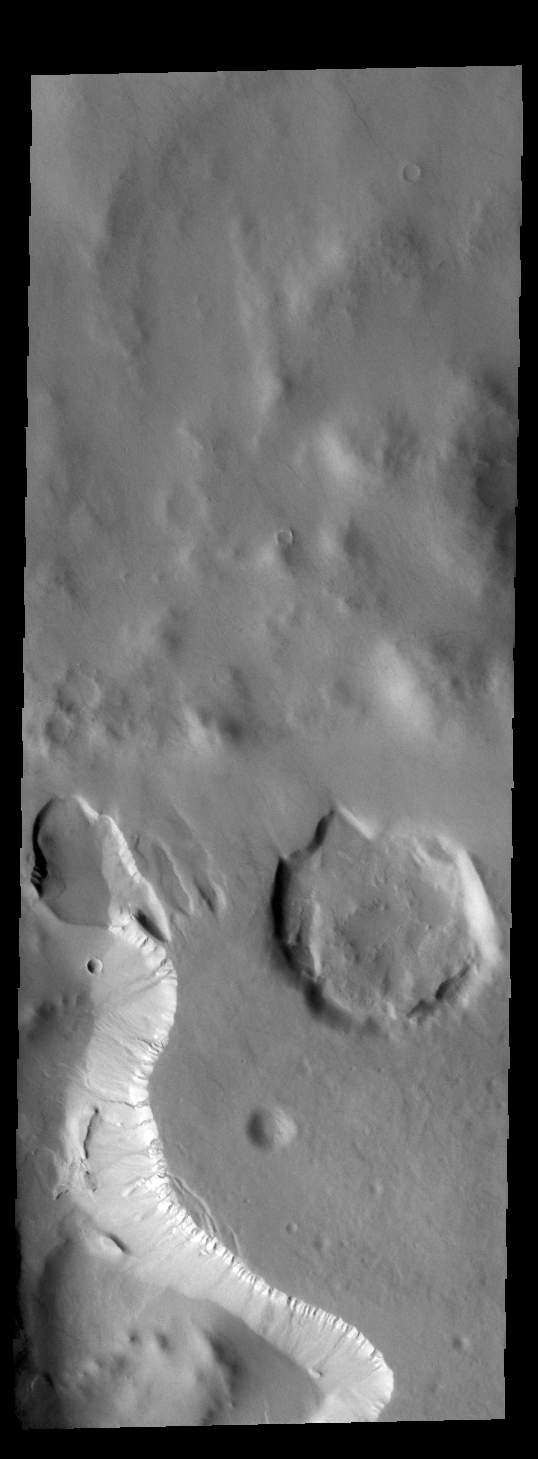

Crater Gullies

Today’s VIS image shows part of an unnamed crater in Noachis Terra. Several craters in the southern hemisphere contain floor fill that has subsequently been eroded to form depressions in the fill material. Many depressions of this type are parallel to the crater wall. Other depressions are located in the center of the crater and are relatively linear. This crater depression is of the second type. Several gullies are visible on the side of the depression at the bottom of the image.

Credit: NASA/JPL-Caltech/ASU